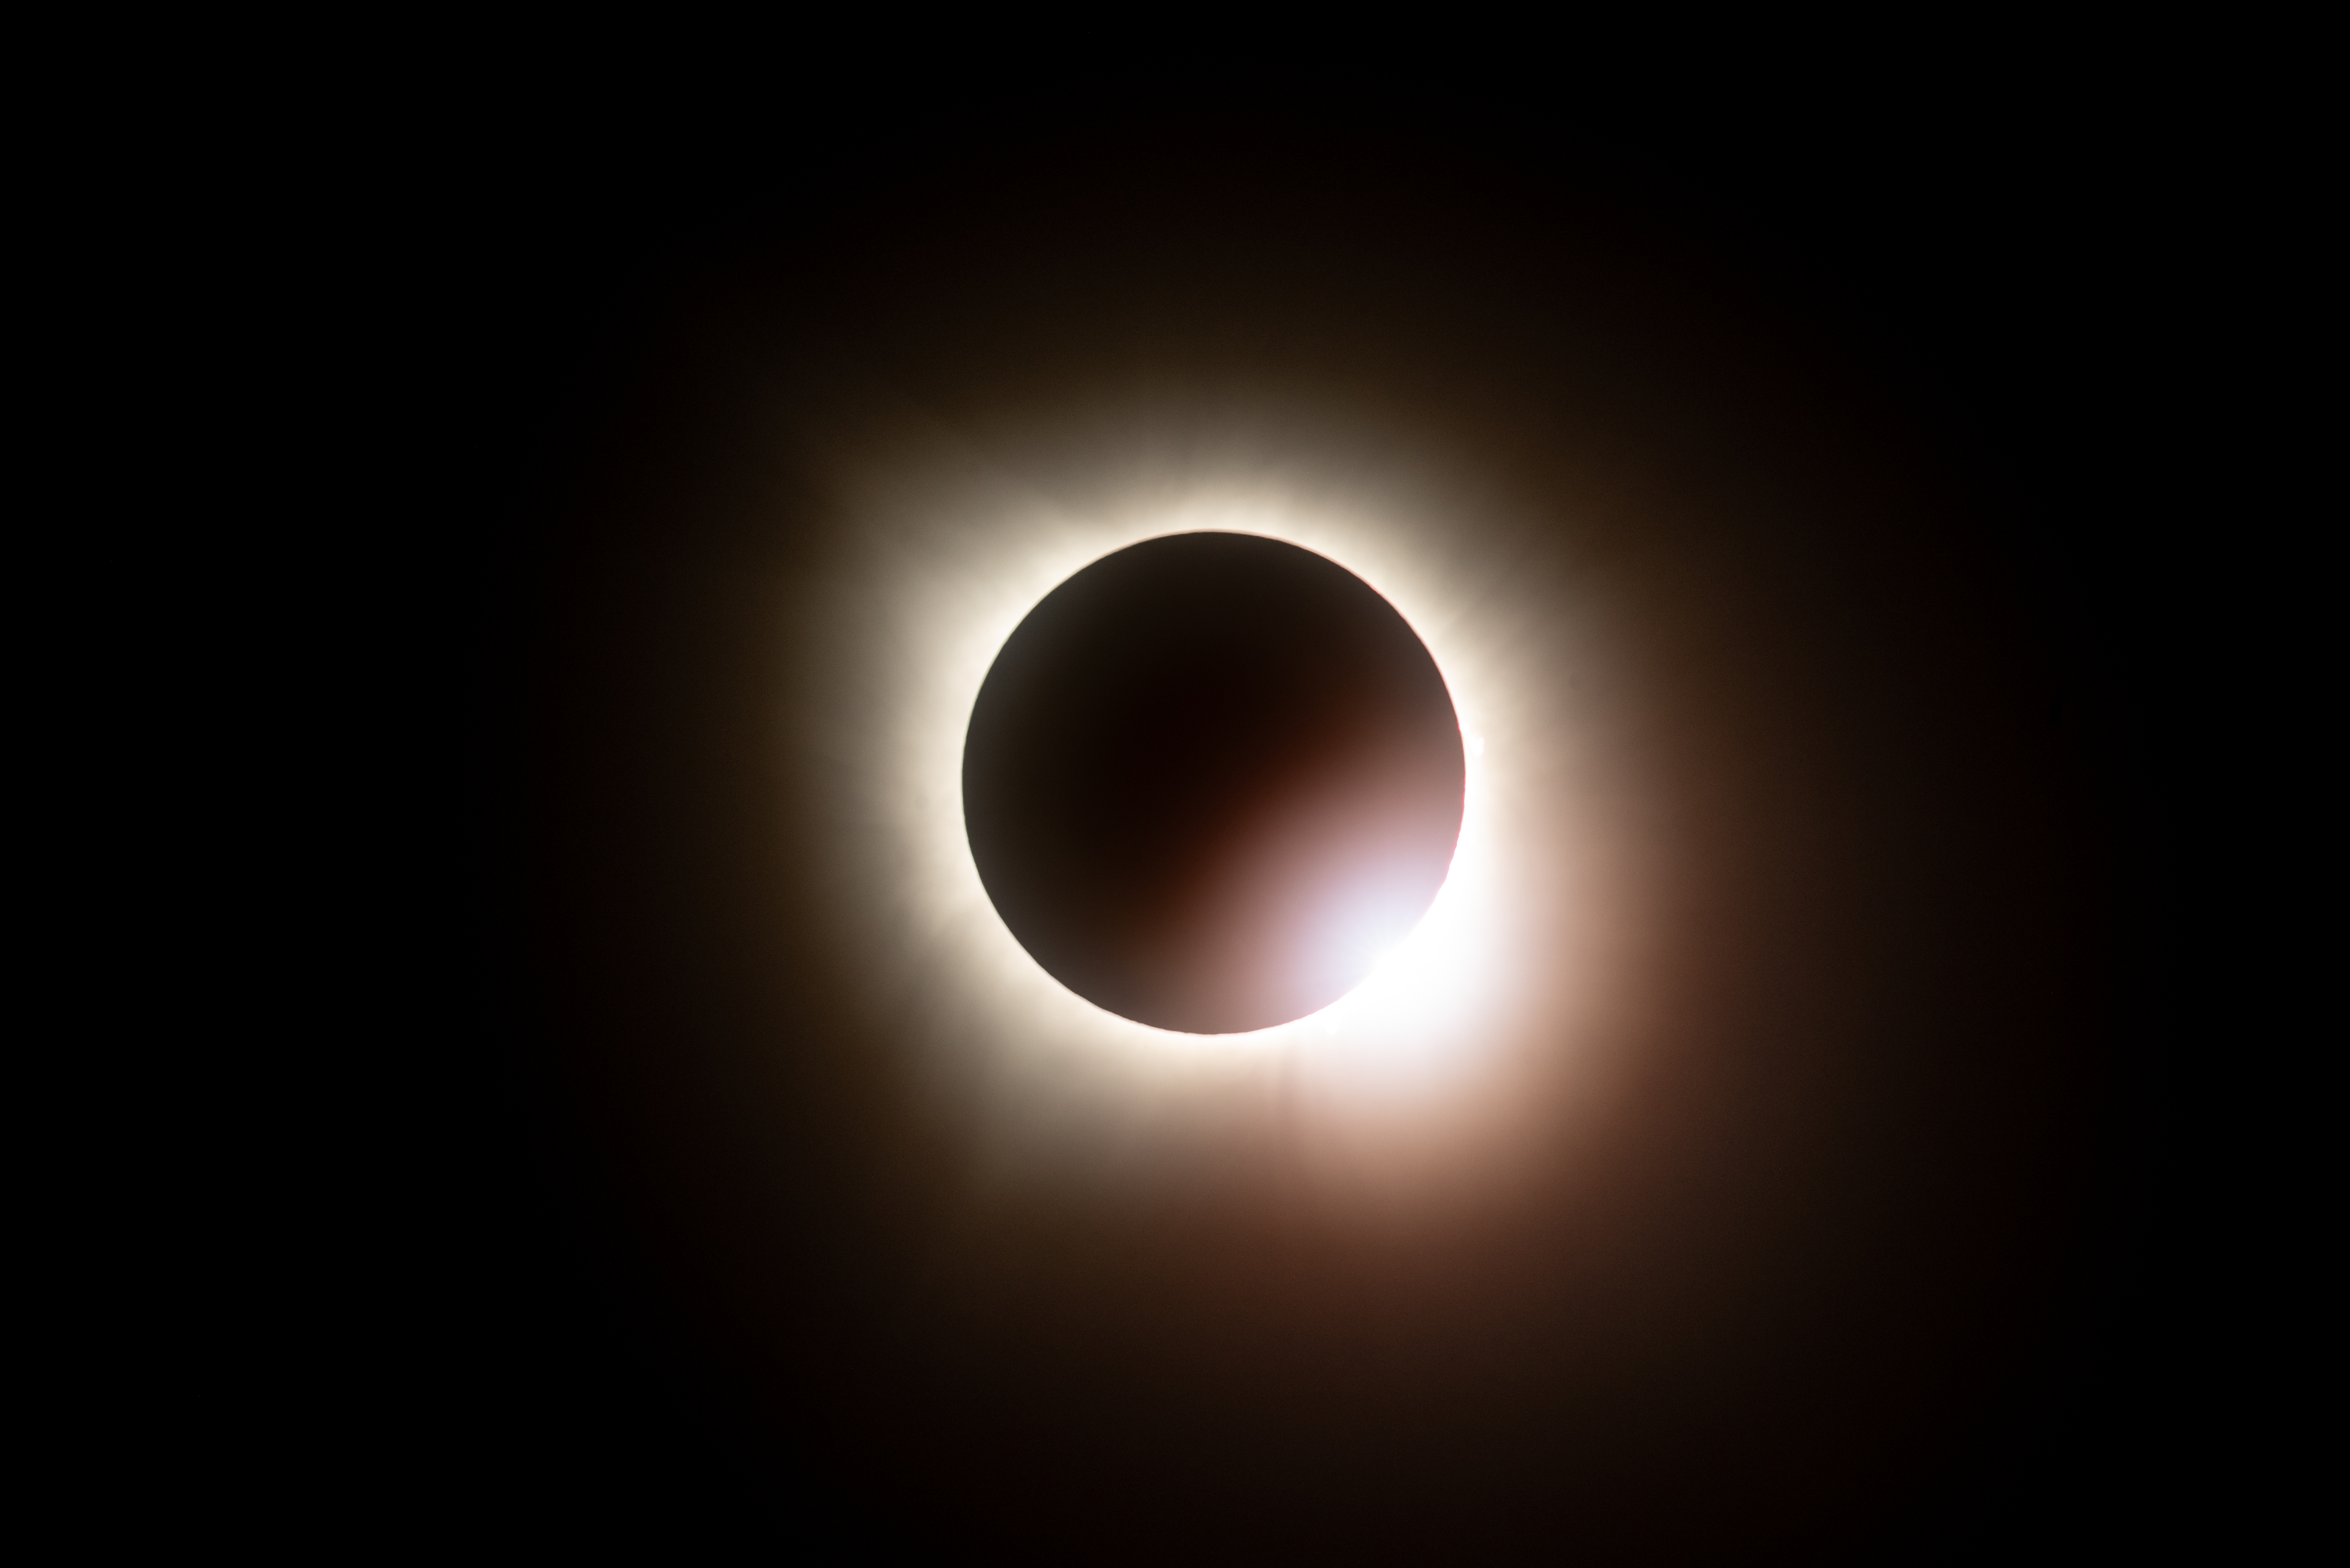

2024 Total Solar Eclipse

A total solar eclipse is seen from NASA's Glenn Research Center, Monday, April 8, 2024, in Cleveland, Ohio. A total solar eclipse swept across a narrow portion of the North American continent from Mexico’s Pacific coast to the Atlantic coast of Newfoundland, Canada. A partial solar eclipse was visible across the entire North American continent along with parts of Central America and Europe.

Credit: NASA/GRC/Jordan Salkin